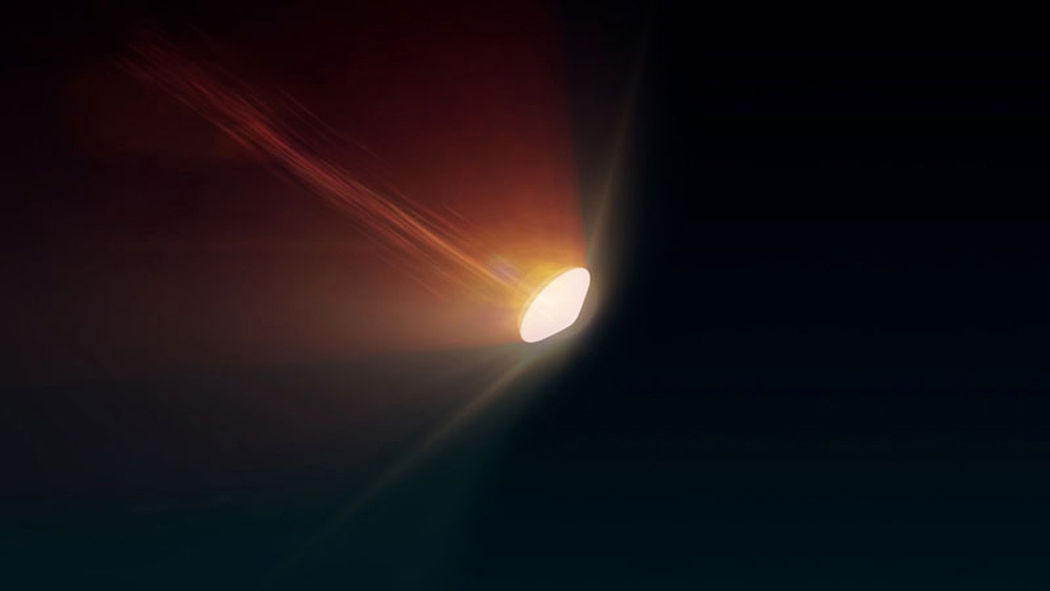

Mars Earth Entry System Aeroshell at Entry (Illustration)

This illustration depicts the Mars Earth Entry System for the Mars Sample Return campaign. The system would contain the orbiting sample inside a disk-shaped vehicle with a heat shield for safe entry through the Earth’s atmosphere.

NASA’s Mars Sample Return (MSR) will revolutionize our understanding of Mars by returning scientifically-selected samples for study using the most sophisticated instruments around the world. The mission will fulfill a solar system exploration goal as identified by the National Academy of Sciences. This strategic partnership with the European Space Agency (ESA) will be the first mission to return samples from another planet, including the first launch from the surface of another planet. These samples collected by Perseverance during its exploration of an ancient river-delta are thought to be the best opportunity to reveal the early evolution of Mars, including the potential for life.

Credit: NASA/GSFC